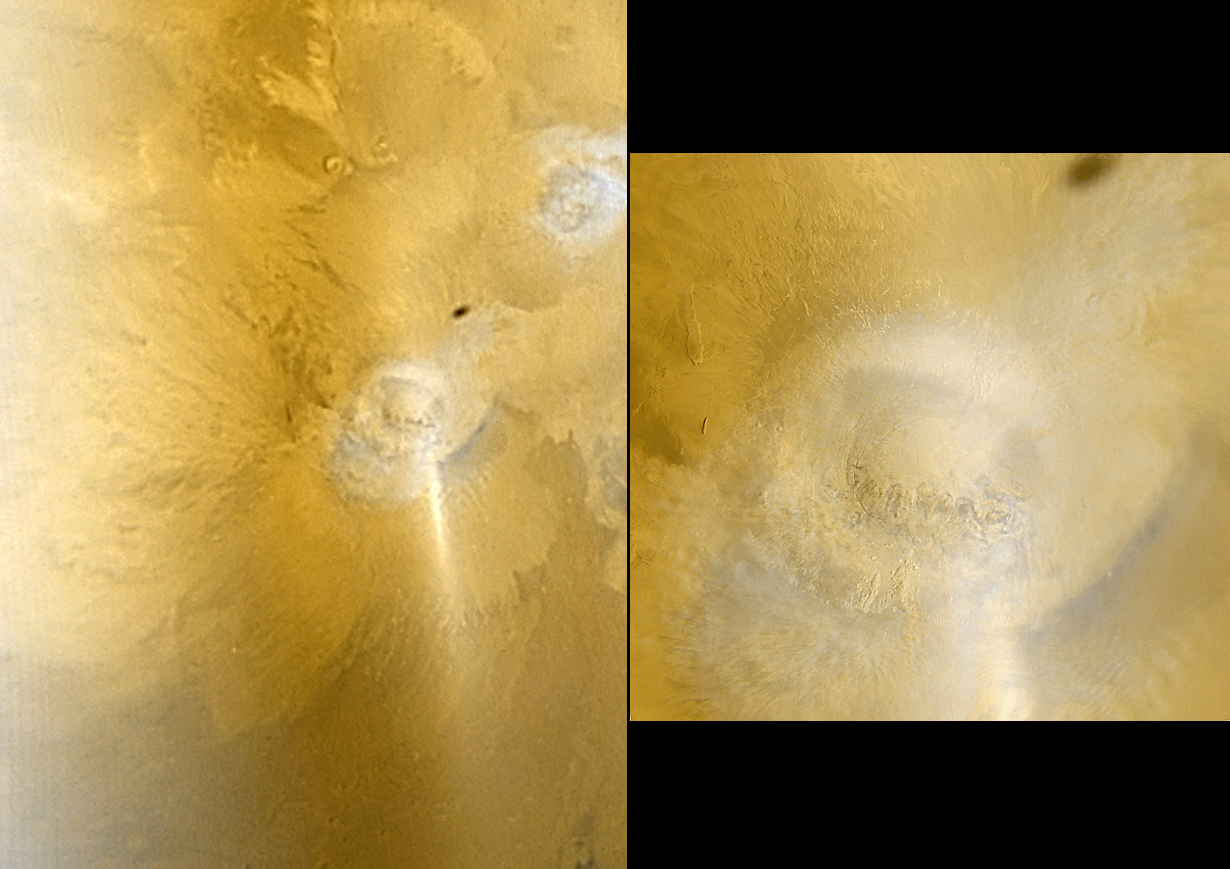

Arsia and Phobos

6 February 2006
This pair of Mars Global Surveyor (MGS) Mars Orbiter Camera (MOC) color images shows early autumn clouds over the Arsia Mons volcano, plus the shadow of the innermost of the two martain moons, Phobos. The picture on the left is taken from the MOC daily global map acquired at 7.5 km (~4.7 mi) per pixel on 28 January 2006, about a week after the start of southern autumn. The picture on the right was taken at the same time, but at a higher resolution of 489 m (1604 ft) per pixel.

Both pictures are composites of MOC red and blue wide angle images, and both are oriented such that north is up and east is to the right. Arsia Mons and the other large Tharsis volcanoes commonly develop afternoon orographic (i.e., topographically-controlled) water ice clouds at this time of year. The equatorial Tharsis volcano, Pavonis Mons, is also under a deck of water ice clouds; it is located toward the upper right corner of the left, lower-resolution image.

Sunlight glints off the dusty surface and the clouds and aerosols in the atmosphere, producing the bright diagonal streak located just southeast (lower right) of Arsia Mons. A water ice haze is seen on the left side of the lower-resolution image. The dark oval to the northeast of Arsia Mons, as noted above, is the shadow of Phobos.

Location near: 9°S, 121°W
Image width: 100 km scale bar = ~62 mi; 300 km bar = ~186 mi
Illumination from: upper left
Season: Southern Autumn

Credit: NASA/JPL/Malin Space Science Systems